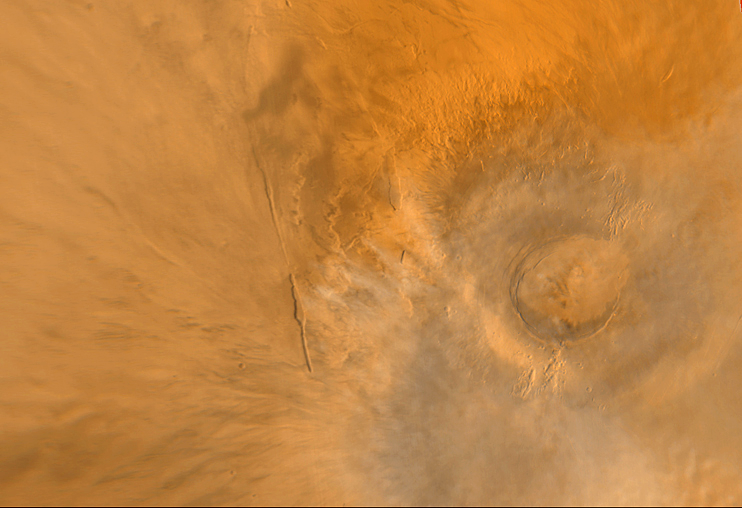

Wide Angle View of Arsia Mons Volcano

Arsia Mons (above) is one of the largest volcanoes known. This shield volcano is part of an aligned trio known as the Tharsis Montes–the others are Pavonis Mons and Ascraeus Mons. Arsia Mons is rivaled only by Olympus Mons in terms of its volume. The summit of Arsia Mons is more than 9 kilometers (5.6 miles) higher than the surrounding plains. The crater–or caldera–at the volcano summit is approximately 110 km (68 mi) across. This view of Arsia Mons was taken by the red and blue wide angle cameras of the Mars Global Surveyor Mars Orbiter Camera (MOC) system. Bright water ice clouds (the whitish/bluish wisps) hang above the volcano–a common sight every martian afternoon in this region. Arsia Mons is located at 120° west longitude and 9° south latitude. Illumination is from the left.

Credit: NASA/JPL/MSSS